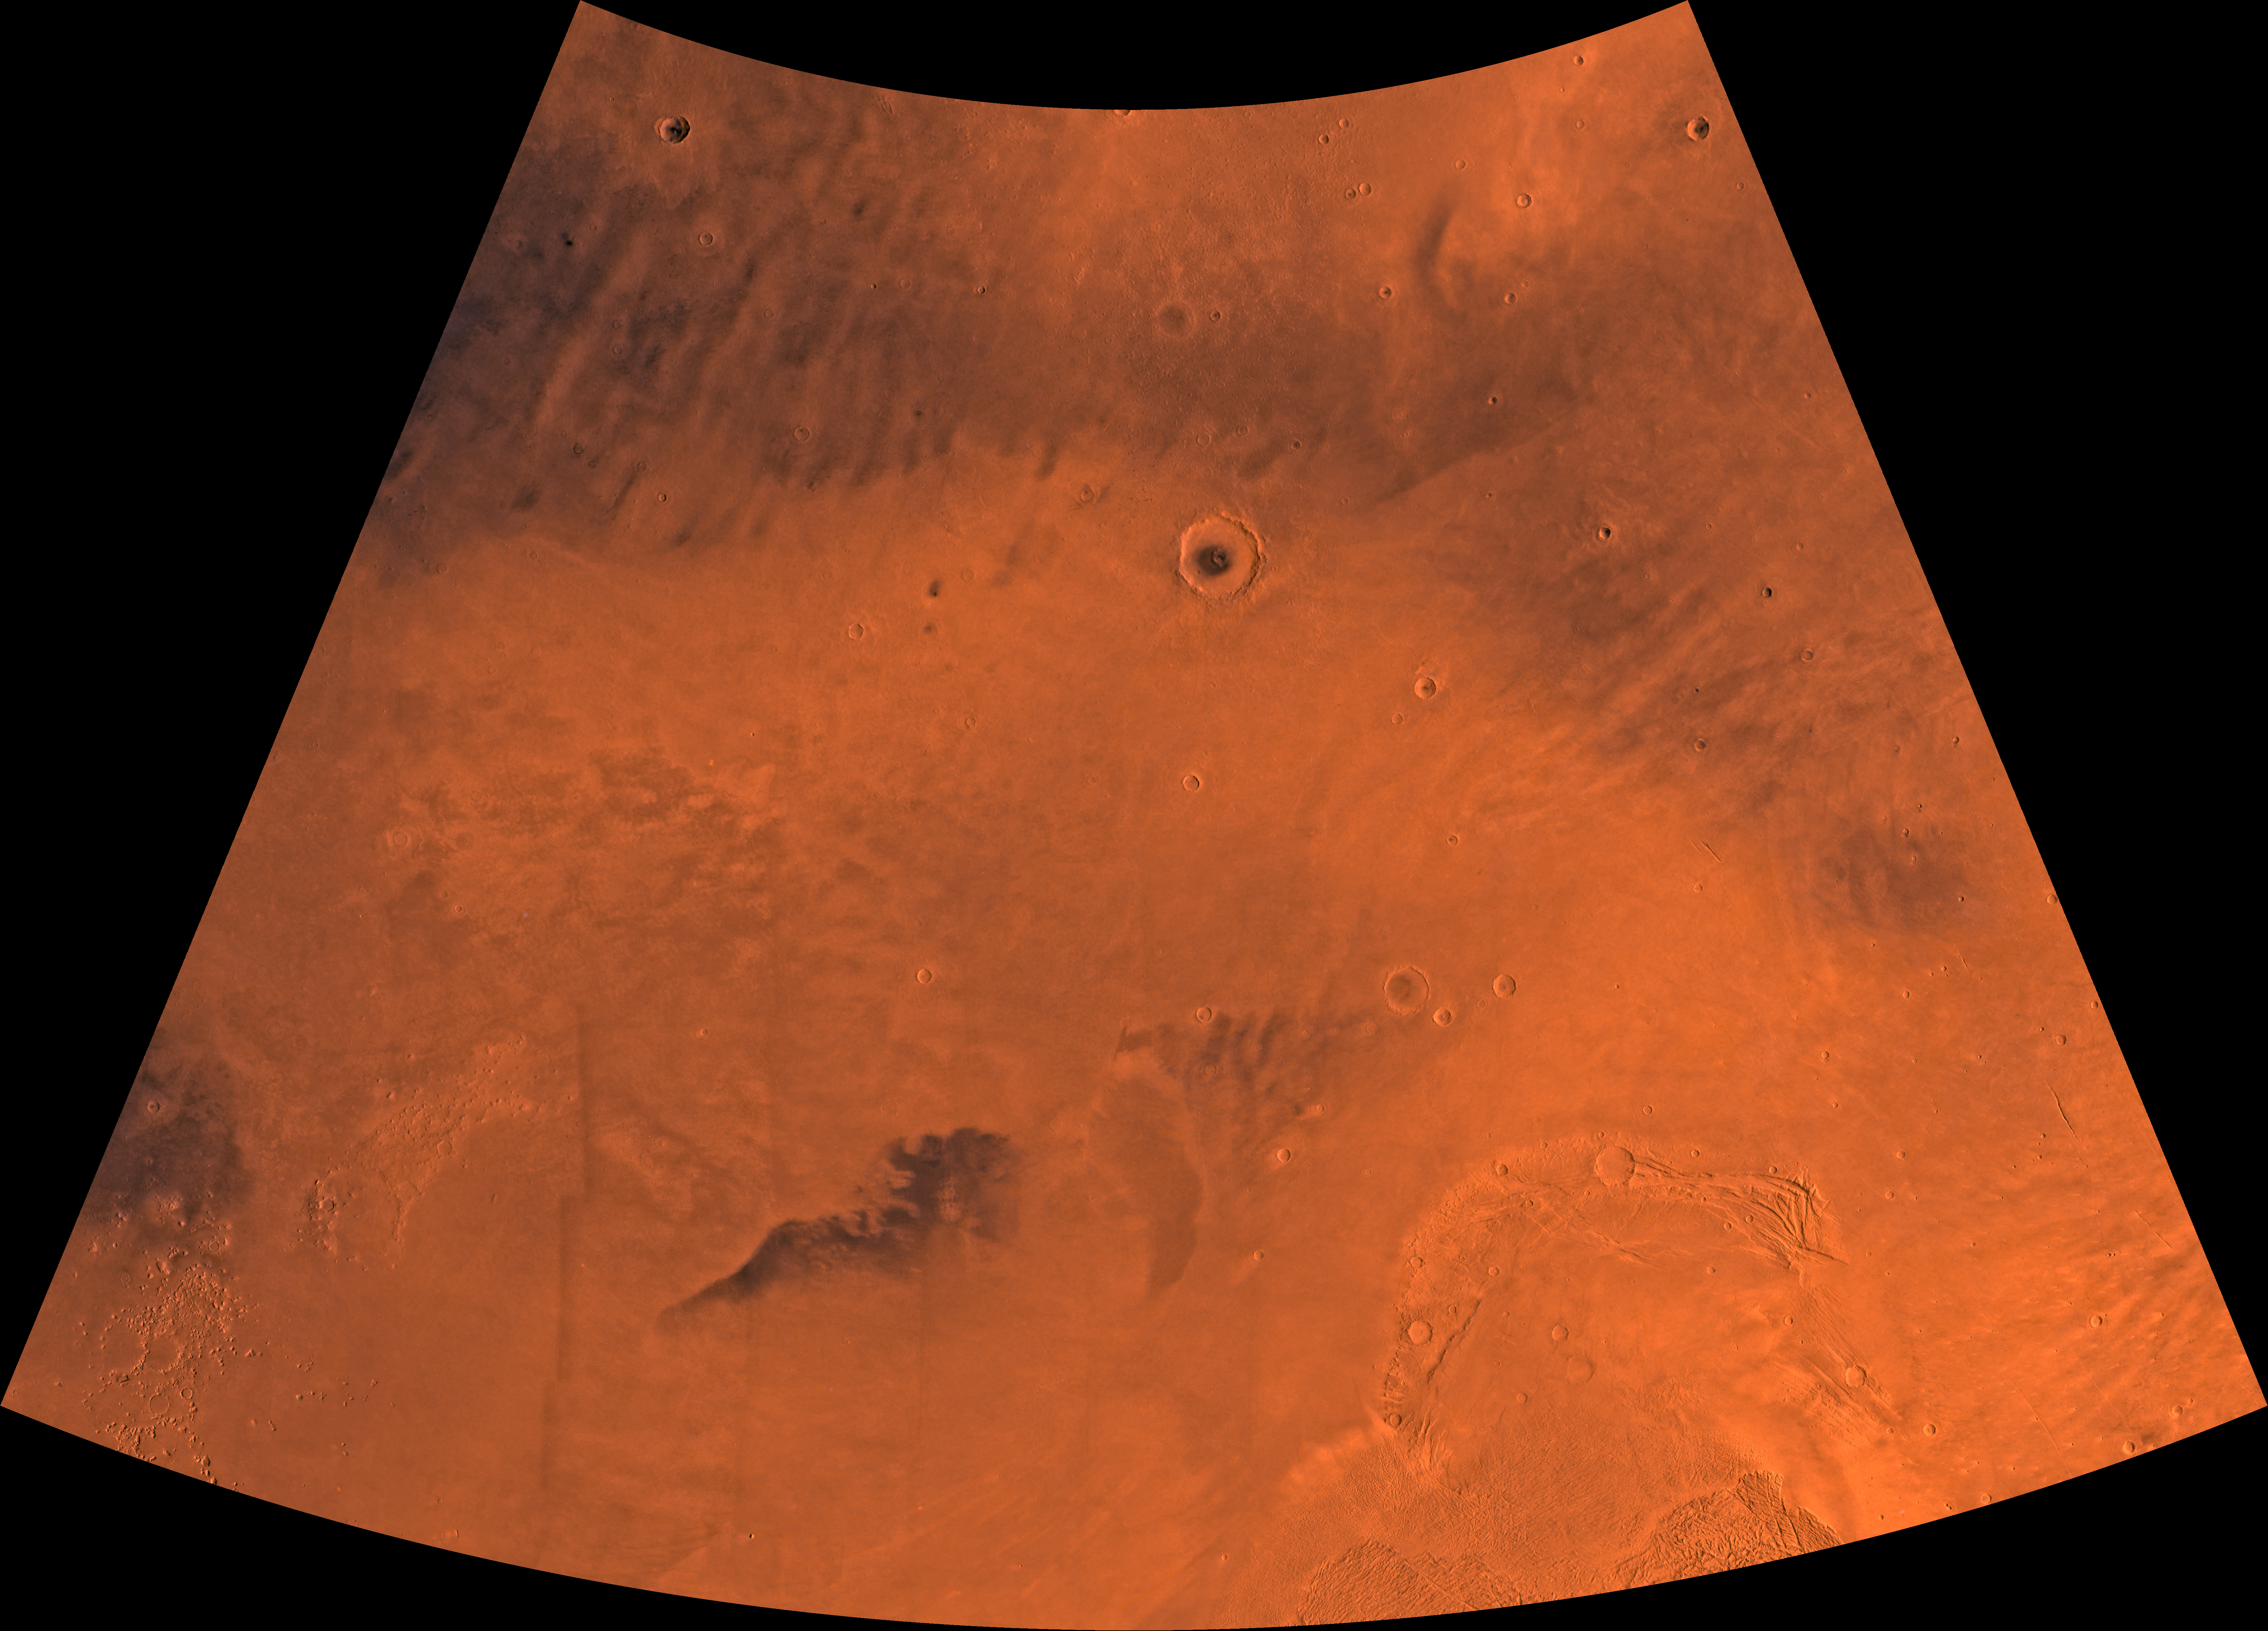

MC-2 Diacria Region

Mars digital-image mosaic merged with color of the MC-2 quadrangle, Diacria region of Mars. The northern two-thirds is dominated by relatively smooth plains. The southeastern part is marked by aureole deposits of the largest known volcano in the solar system, Olympus Mons. Latitude range 30 to 65 degrees, longitude range 120 to 180.

Credit: NASA/JPL/USGS